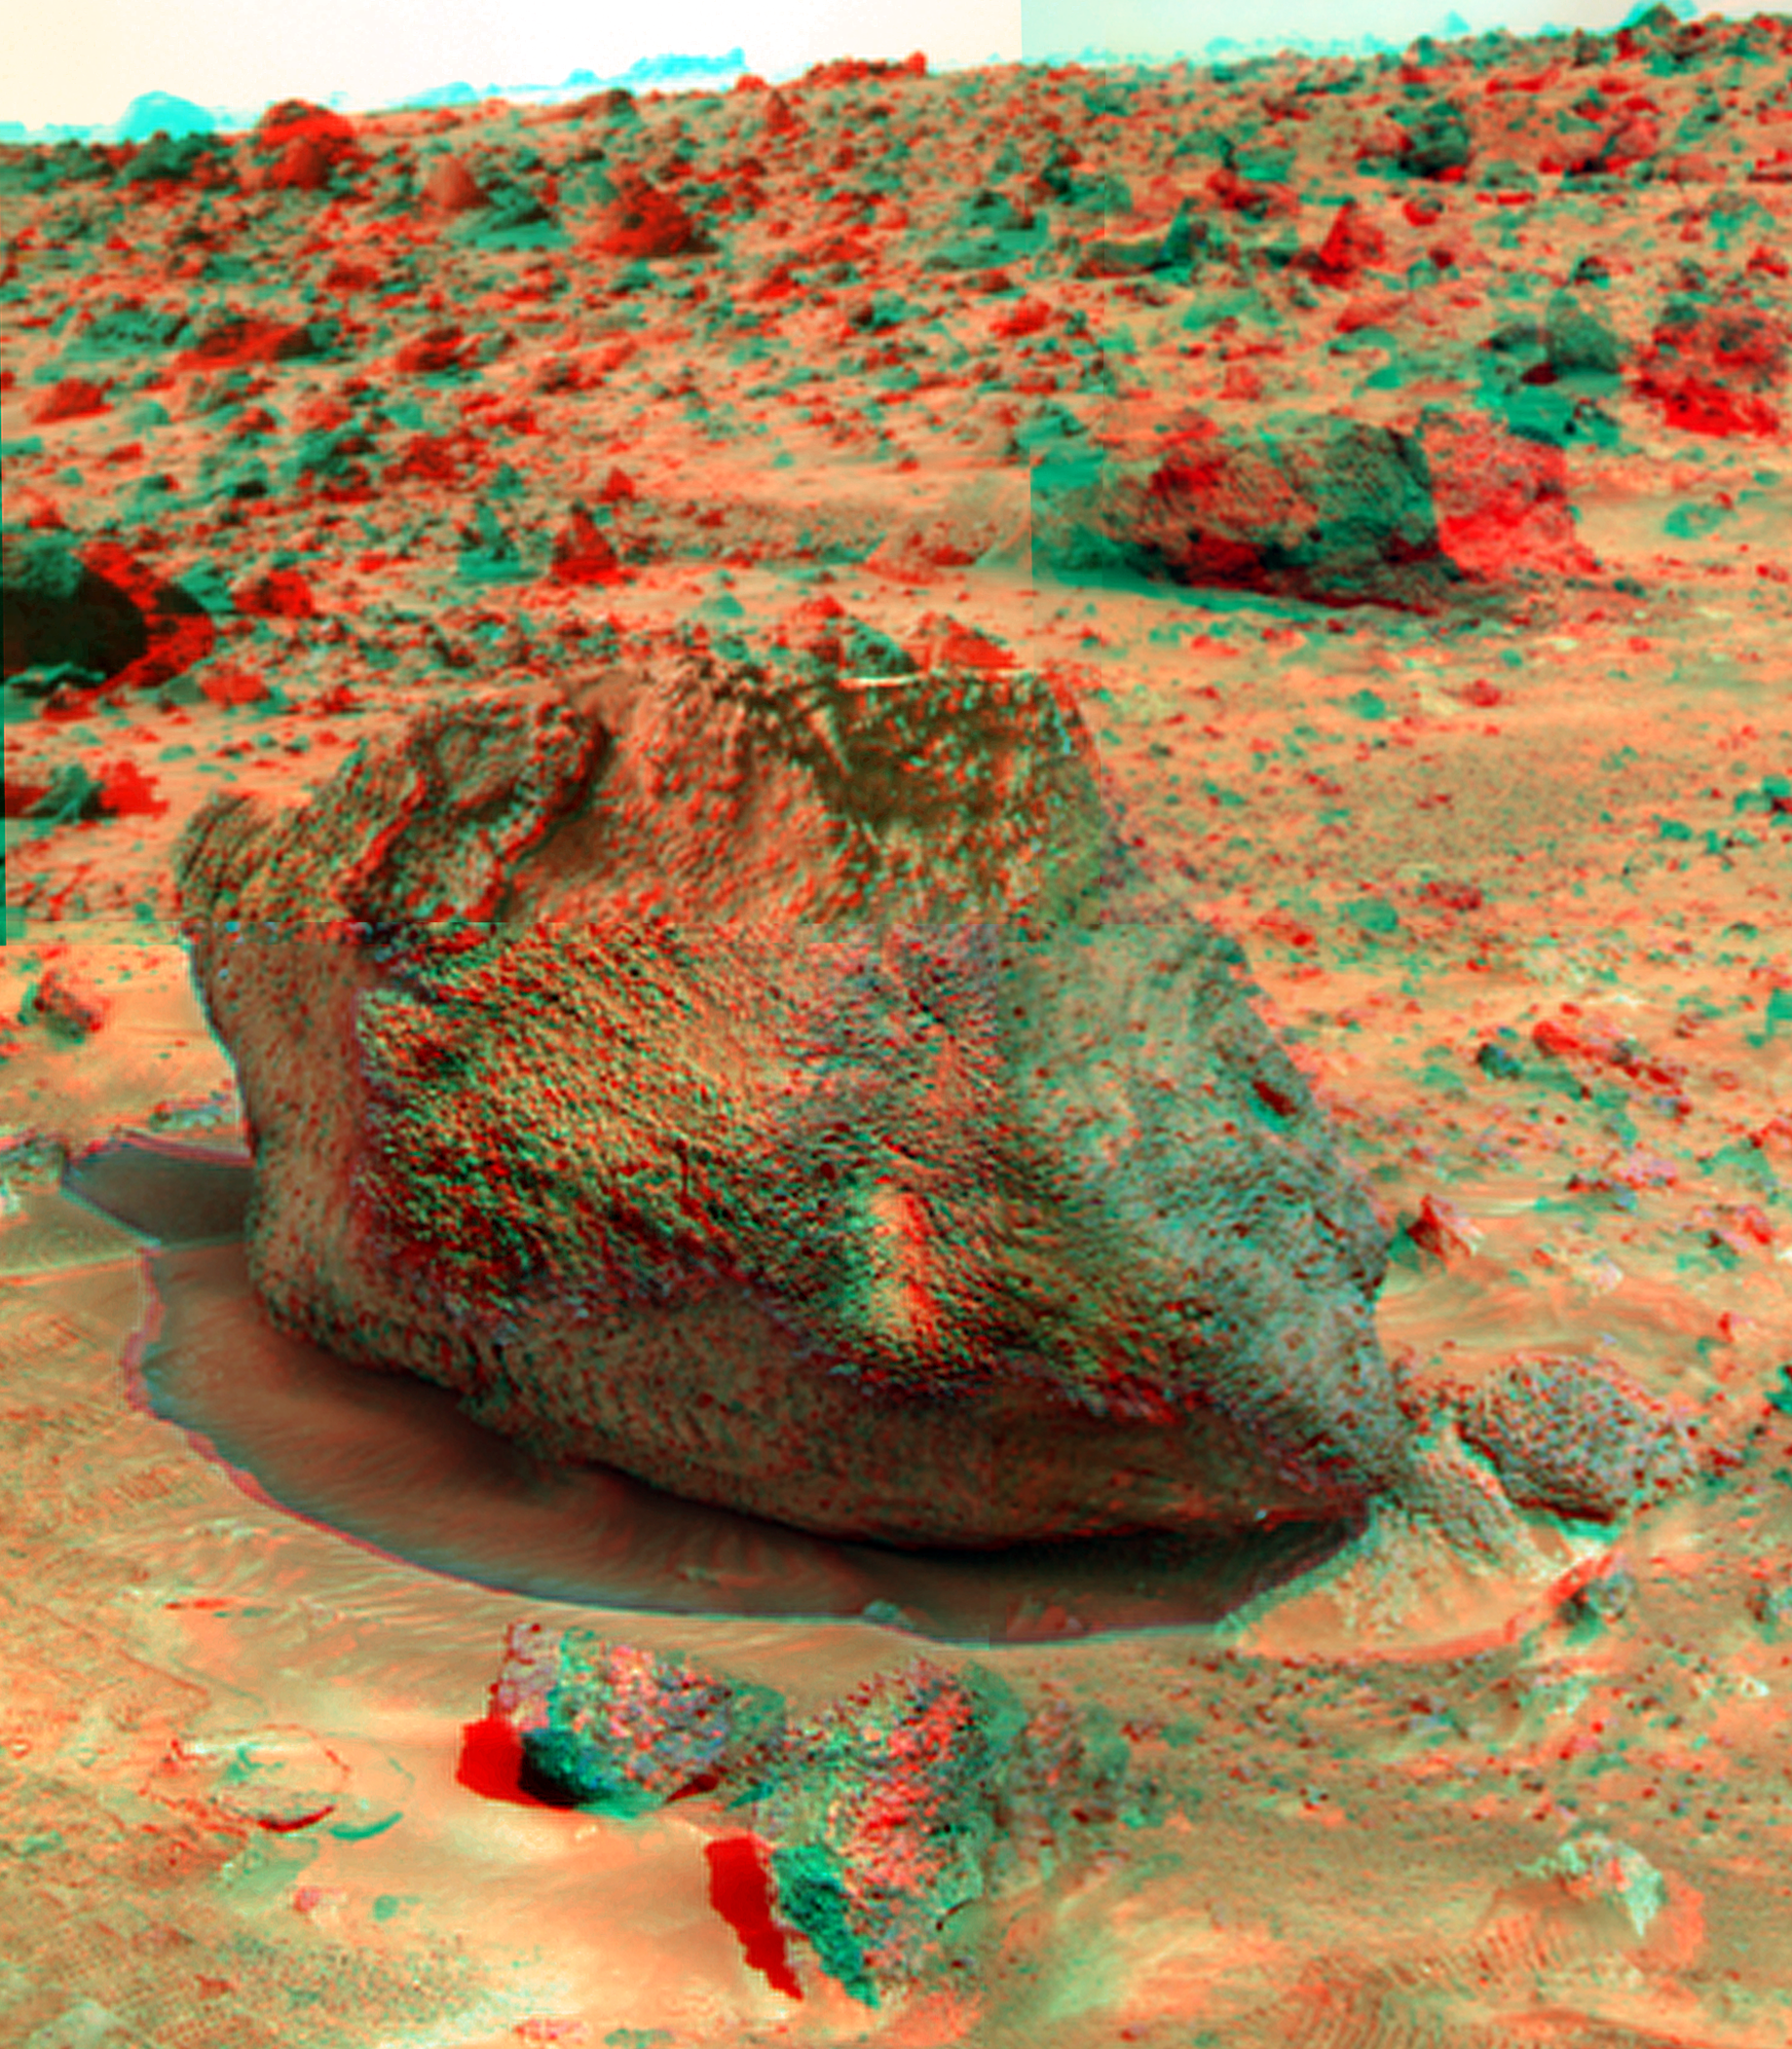

Yogi in Super Resolution from Super Panorama

“Yogi” is a meter-size rock about 5 meters northwest of the Mars Pathfinder lander and was the second rock visited by the Sojourner Rover’s alpha proton X-ray spectrometer (APXS) instrument. This view of was produced combining the “Super Panorama” frames from the IMP camera. Super resolution was applied to help to address questions about the texture of this rock and what it might tell us about its mode of origin.

The composite color frames that make up this anaglyph were produced for both the right and left eye of the IMP (in this case, the view of Yogi is a mosaic). These composites consist of 7 frames in the right eye and 8 frames in the left eye, taken with different color filters that were enlarged by 500% and then co-added using Adobe Photoshop to produce, in effect, a super-resolution panchromatic frame that is sharper than an individual frame would be. These panchromatic frames were then colorized with the red, green, and blue filtered images from the same sequence. The color balance was adjusted to approximate the true color of Mars.

The anaglyph view was produced by combining the left with the right eye color composite frames by assigning the left eye composite view to the red color plane and the right eye composite view to the green and blue color planes (cyan), to produce a stereo anaglyph mosaic. This mosaic can be viewed in 3-D on your computer monitor or in color print form by wearing red-blue 3-D glasses.

Mars Pathfinder is the second in NASA’s Discovery program of low-cost spacecraft with highly focused science goals. The Jet Propulsion Laboratory, Pasadena, CA, developed and manages the Mars Pathfinder mission for NASA’s Office of Space Science, Washington, D.C. JPL is a division of the California Institute of Technology (Caltech).

The left eye and right eye panoramas from which this anaglyph was created are available at
PIA02405 and PIA02406.

Photojournal note: Sojourner spent 83 days of a planned seven-day mission exploring the Martian terrain, acquiring images, and taking chemical, atmospheric and other measurements. The final data transmission received from Pathfinder was at 10:23 UTC on September 27, 1997. Although mission managers tried to restore full communications during the following five months, the successful mission was terminated on March 10, 1998.

Credit: NASA/JPL